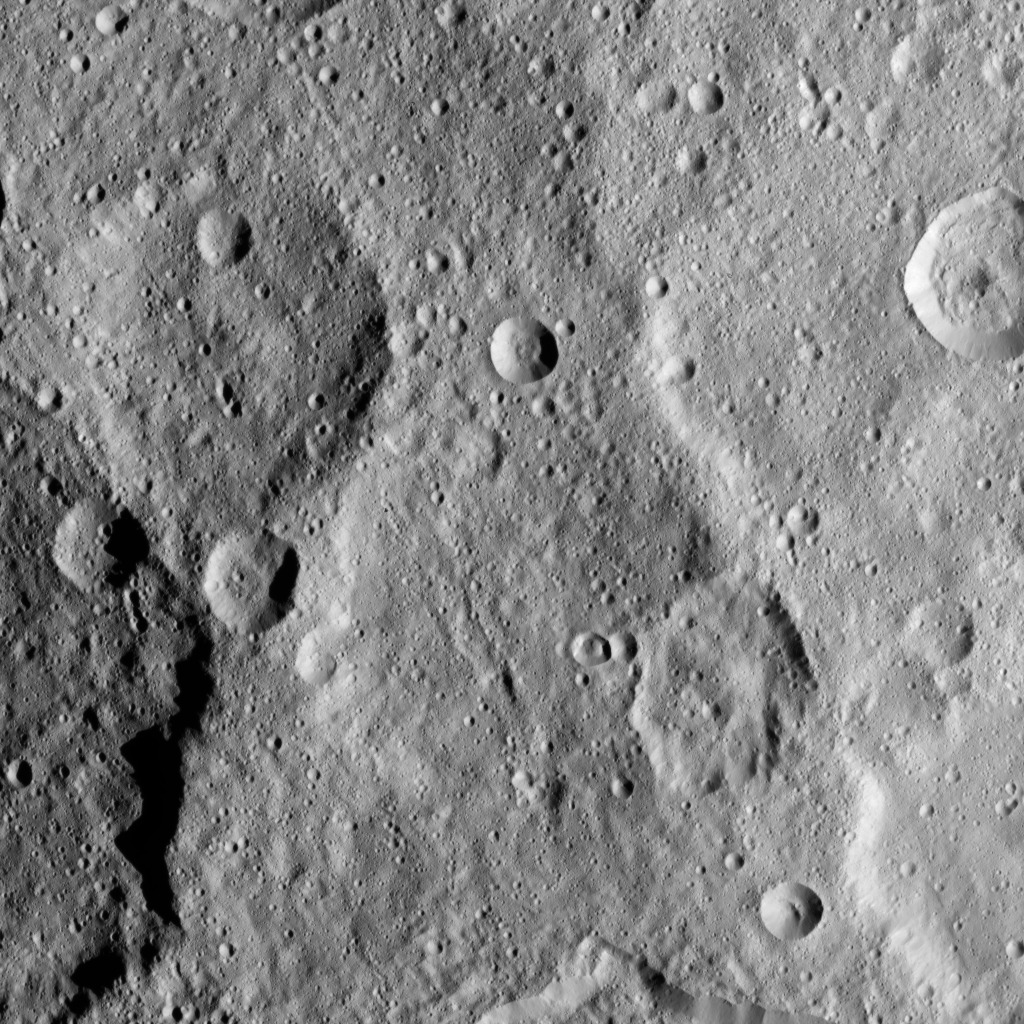

Dawn HAMO Image 10

This image, taken by NASA’s Dawn spacecraft, shows a portion of the southern hemisphere of dwarf planet Ceres from an altitude of 915 miles (1,470 kilometers). The image, with a resolution of 450 feet (140 meters) per pixel, was taken on August 21, 2015.

Dawn’s mission is managed by JPL for NASA’s Science Mission Directorate in Washington. Dawn is a project of the directorate’s Discovery Program, managed by NASA’s Marshall Space Flight Center in Huntsville, Alabama. UCLA is responsible for overall Dawn mission science. Orbital ATK, Inc., in Dulles, Virginia, designed and built the spacecraft. The German Aerospace Center, the Max Planck Institute for Solar System Research, the Italian Space Agency and the Italian National Astrophysical Institute are international partners on the mission team.

Credit: NASA/JPL-Caltech/UCLA/MPS/DLR/IDA